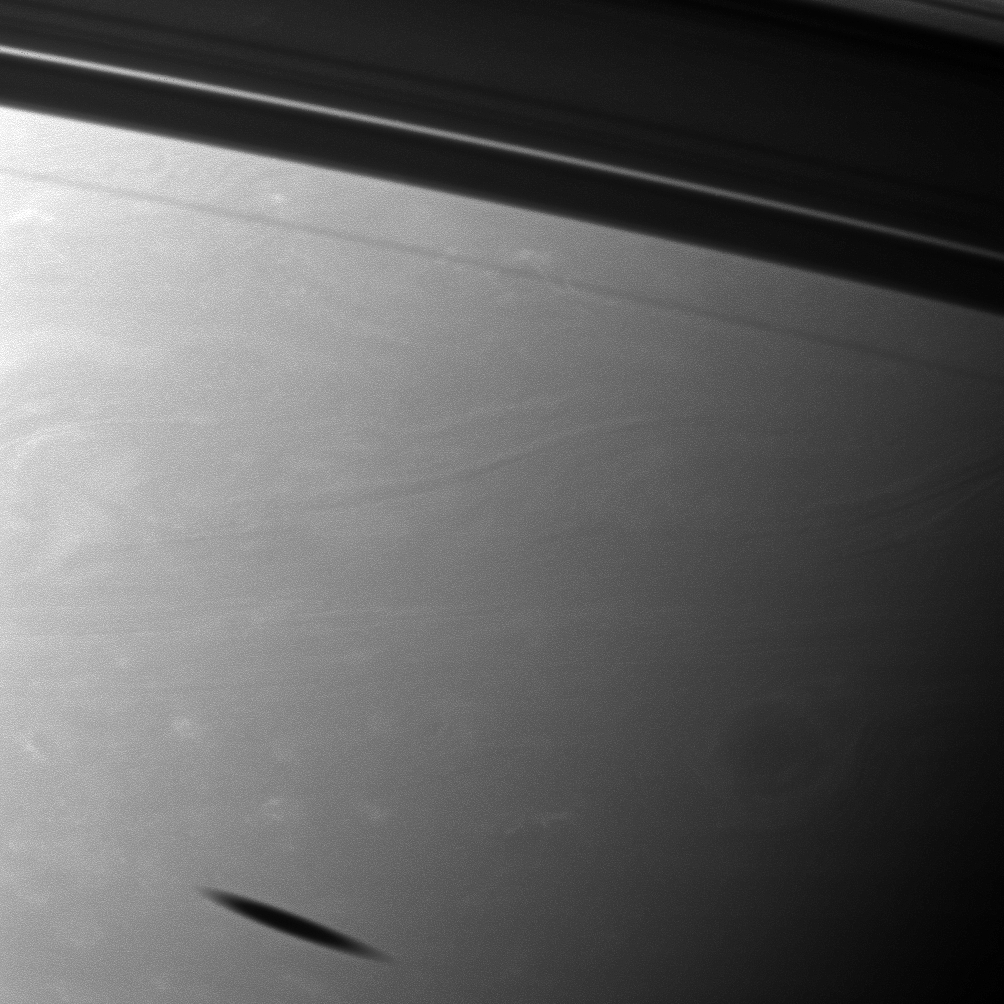

Smudge of a Shadow

The shadow of the moon Mimas creates a smudge on the southern hemisphere of Saturn in this view from the Cassini spacecraft.

Mimas does not appear here, but it does cast its shadow on the planet in the lower left of the image. The shadows cast by the rings dominate the upper right of the image. This view looks toward the southern, unilluminated side of the rings from about 1 degree below the ringplane.

The image was taken with the Cassini spacecraft narrow-angle camera on Jan. 21, 2012 using a spectral filter sensitive to wavelengths of near-infrared light centered at 750 nanometers. The view was acquired at a distance of approximately 1.6 million miles (2.6 million kilometers) from Saturn and at a Sun-Saturn-spacecraft, or phase, angle of 70 degrees. Image scale is 9 miles (15 kilometers) per pixel.

The Cassini-Huygens mission is a cooperative project of NASA, the European Space Agency and the Italian Space Agency. The Jet Propulsion Laboratory, a division of the California Institute of Technology in Pasadena, manages the mission for NASA’s Science Mission Directorate, Washington, D.C. The Cassini orbiter and its two onboard cameras were designed, developed and assembled at JPL. The imaging operations center is based at the Space Science Institute in Boulder, Colo.

Credit: NASA/JPL-Caltech/Space Science Institute